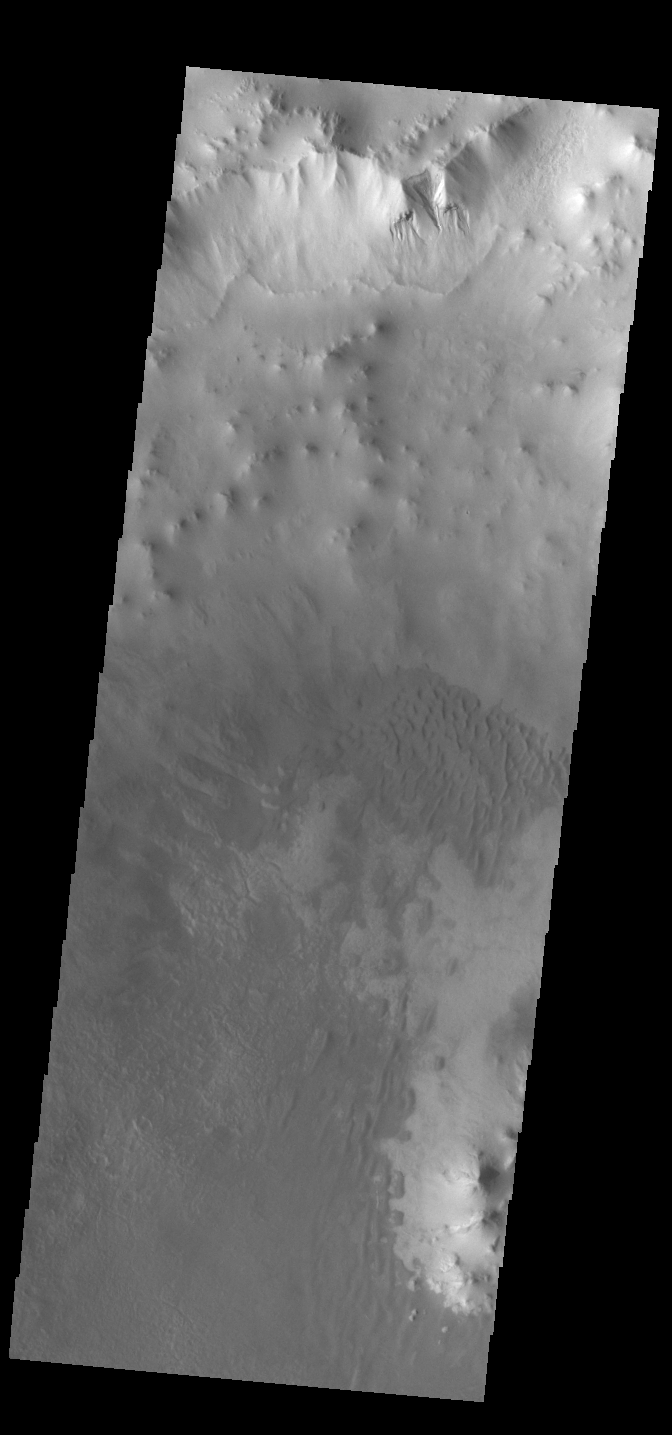

Ross Crater Dunes

Today’s VIS image shows part of Ross Crater. Located in Aonia Terra, the impact crater is 82 km (51 miles) in diameter. In addition to the dunes on the crater floor, the crater rim is dissected with numerous gullies, one of which is visible at top of the image.

Credit: NASA/JPL-Caltech/ASU